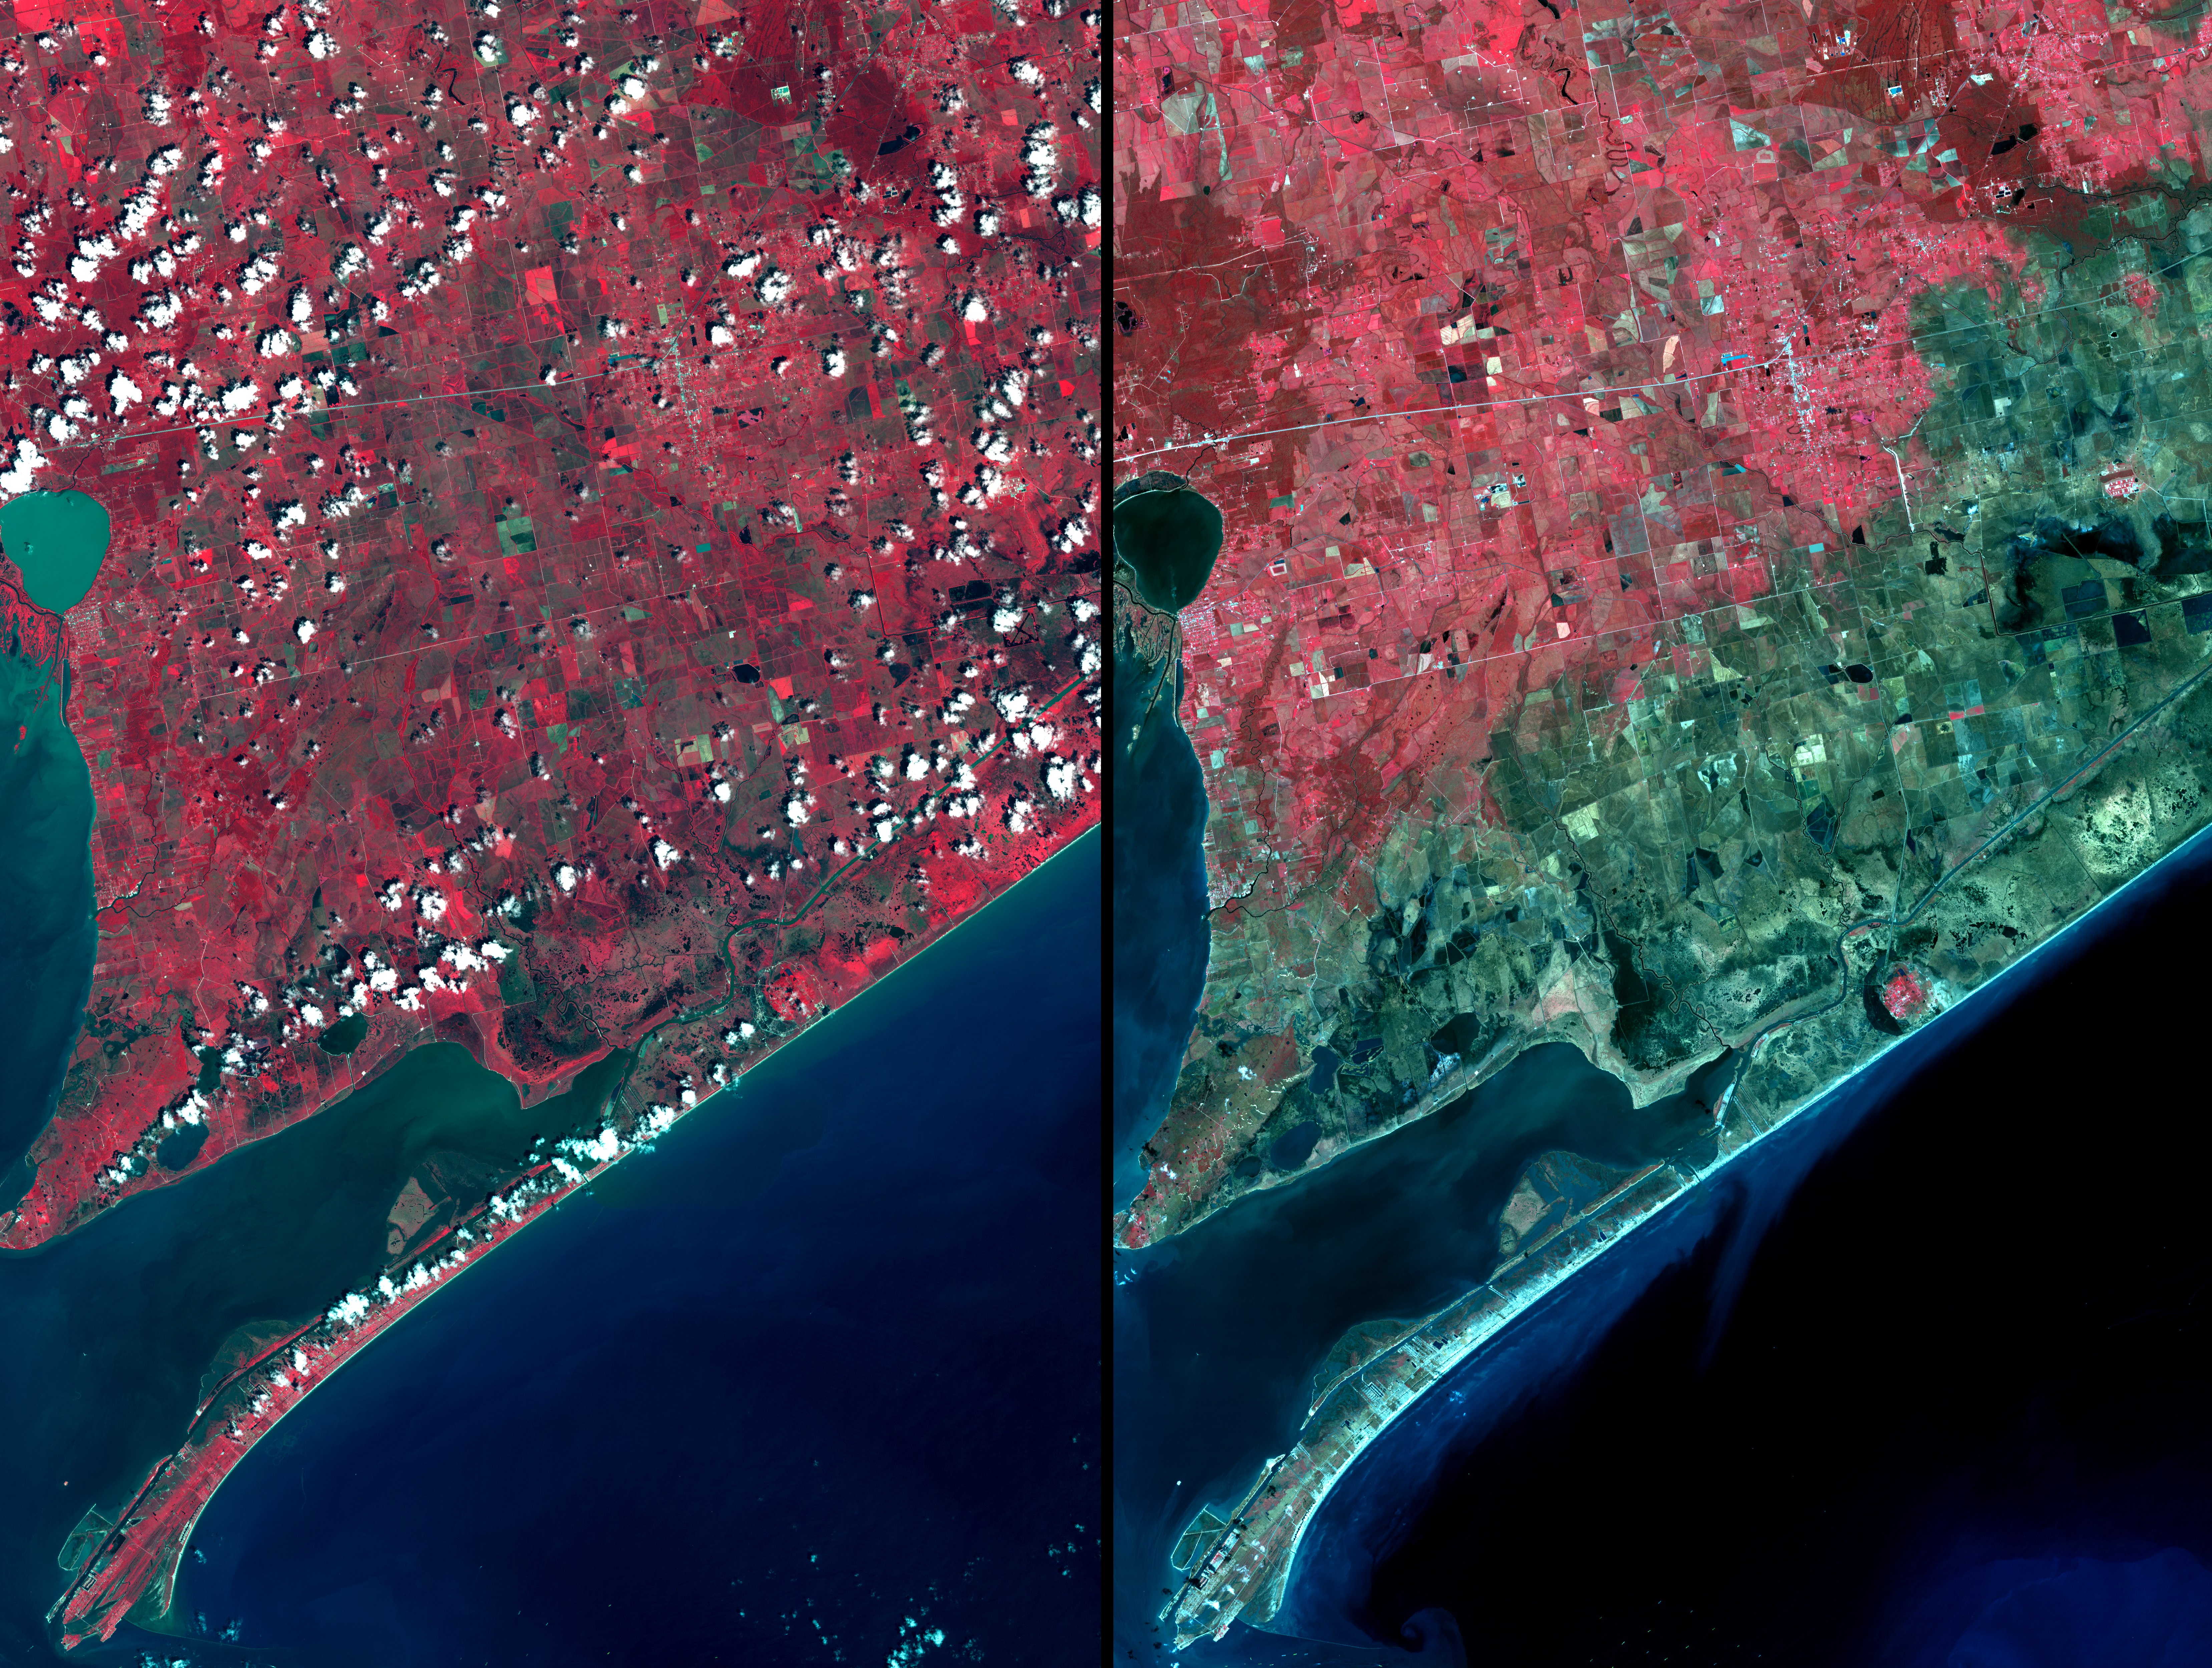

Aftermath of Hurricane Ike along Texas Coast

Three weeks after Hurricane Ike came ashore near Galveston, TX, residents returned to find their houses in ruins. From the coast to over 15 km inland, salt water saturated the soil as a result of the 7m storm surge pushed ashore by the force of the hurricane. The right image was acquired on September 28; the left image was acquired August 15, 2006. Vegetation is displayed in red, and inundated areas are in blue-green. Within the inundated area are several small “red islands” of high ground where salt domes raised the level of the land, and protected the vegetation.

With its 14 spectral bands from the visible to the thermal infrared wavelength region, and its high spatial resolution of 15 to 90 meters (about 50 to 300 feet), ASTER images Earth to map and monitor the changing surface of our planet.

ASTER is one of five Earth-observing instruments launched December 18, 1999, on NASA’s Terra satellite. The instrument was built by Japan’s Ministry of Economy, Trade and Industry. A joint U.S./Japan science team is responsible for validation and calibration of the instrument and the data products.

The broad spectral coverage and high spectral resolution of ASTER provides scientists in numerous disciplines with critical information for surface mapping, and monitoring of dynamic conditions and temporal change. Example applications are: monitoring glacial advances and retreats; monitoring potentially active volcanoes; identifying crop stress; determining cloud morphology and physical properties; wetlands evaluation; thermal pollution monitoring; coral reef degradation; surface temperature mapping of soils and geology; and measuring surface heat balance.

The U.S. science team is located at NASA’s Jet Propulsion Laboratory, Pasadena, Calif. The Terra mission is part of NASA’s Science Mission Directorate.

Size: 37 by 49.5 kilometers (22.8 by 30.6 miles)
Location: 29.8 degrees North latitude, 94.4 degrees West longitude
Orientation: North at top
Image Data: ASTER Bands 3, 2, and 1
Original Data Resolution: 15 meters (49.2 feet)
Date Acquired: September 28, 2008

Credit: NASA/GSFC/METI/ERSDAC/JAROS, and U.S./Japan ASTER Science Team